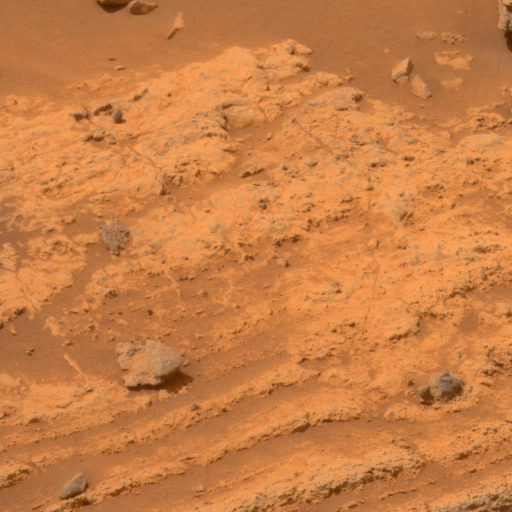

‘Home Plate’ Evidence for an Explosive Past

This view of layers around the edge of a low plateau called “Home Plate” inside Mars’ Gusev Crater includes a feature that may be what geologists call a “bomb sag” and interpret as evidence of an explosive event, such as a volcanic eruption.

The layers seen here are generally straight and parallel except in the lower right, where they dip around a greyish rock that is about 4 centimeters (about 1.5 inches) in diameter. When layered deposits are struck by a falling rock while the layers are still soft, this type of pattern can be created. The rock might have been lofted by a volcanic burst or as part of the material ejected by the crater-forming impact of a meteorite.

The panoramic camera (Pancam) on NASA’s Mars Exploration Rover Spirit acquired the exposures for this image on Spirit’s 754th Martian day (Feb. 15, 2006). This view is an approximately true-color rendering mathematically generated from separate images taken through all of the left Pancam’s 432-nanometer to 753-nanometer filters.

Credit: NASA/JPL/Cornell